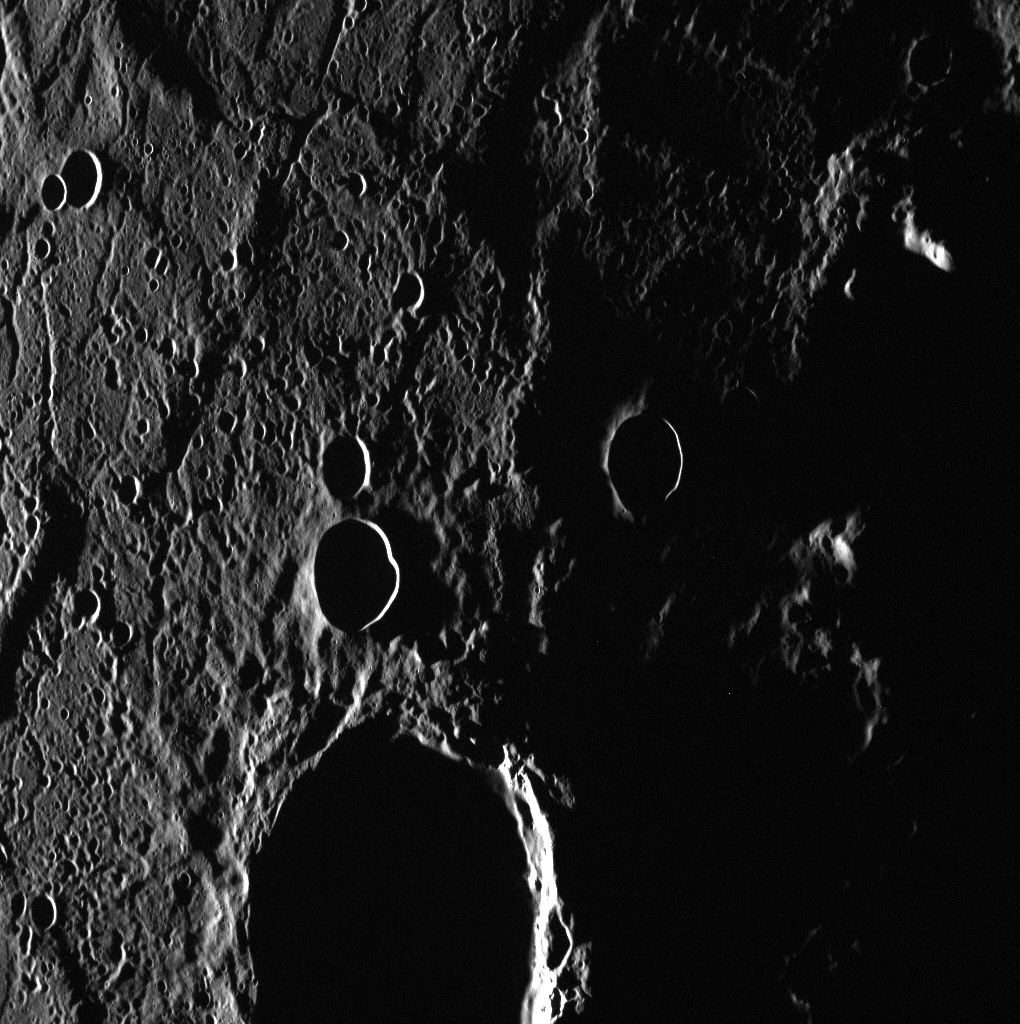

Black Holes in Caloris

With the sun low in the sky to the west, the interiors of craters are completely hidden in shadow and even the smallest surface features cast shadows. In this light, the cratered interior of the Caloris basin takes on a rough and formidable appearance, though its volcanic plains are actually smoother than much of the planet.

This image was acquired as a high-resolution targeted observation. Targeted observations are images of a small area on Mercury’s surface at resolutions much higher than the 250-meter/pixel (820 feet/pixel) morphology base map or the 1-kilometer/pixel (0.6 miles/pixel) color base map. It is not possible to cover all of Mercury’s surface at this high resolution during MESSENGER’s one-year mission, but several areas of high scientific interest are generally imaged in this mode each week.

The MESSENGER spacecraft is the first ever to orbit the planet Mercury, and the spacecraft’s seven scientific instruments and radio science investigation are unraveling the history and evolution of the Solar System’s innermost planet. Visit the Why Mercury? section of this website to learn more about the key science questions that the MESSENGER mission is addressing. During the one-year primary mission, MDIS is scheduled to acquire more than 75,000 images in support of MESSENGER’s science goals.

Date acquired: July 25, 2011
Image Mission Elapsed Time (MET): 220117408
Image ID: 550483
Instrument: Wide Angle Camera (WAC) of the Mercury Dual Imaging System (MDIS)
WAC filter: 7 (748 nanometers)
Center Latitude: 26.83°
Center Longitude: 179.8° E
Resolution: 133 meters/pixel
Scale: The large crater is approximately 58 km (36 miles) in diameter
Incidence Angle: 88.5°
Emission Angle: 40.9°
Phase Angle: 129.4°

These images are from MESSENGER, a NASA Discovery mission to conduct the first orbital study of the innermost planet, Mercury. For information regarding the use of images, see the MESSENGER image use policy.

Credit: NASA/Johns Hopkins University Applied Physics Laboratory/Carnegie Institution of Washington